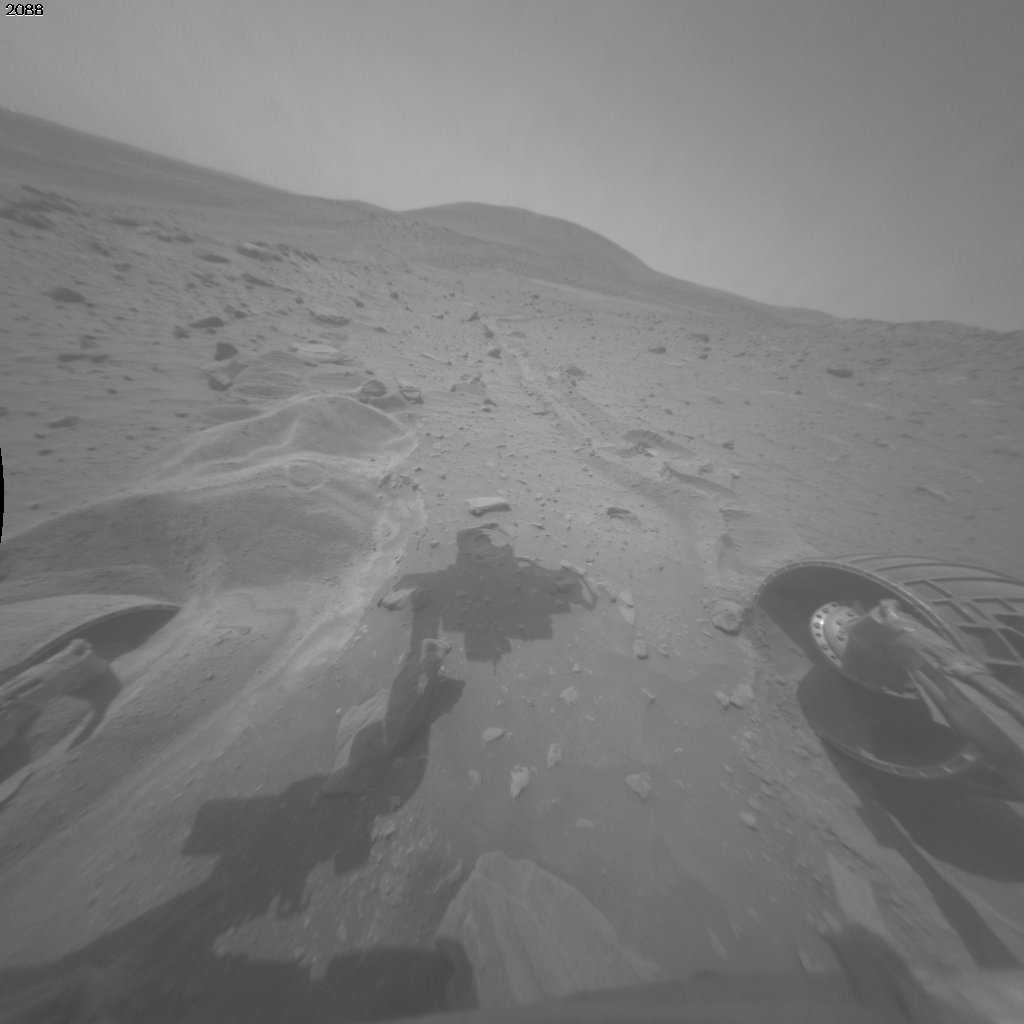

Movement from Spirit’s Second Extrication Drive

This blink comparison documents very slight forward movement of NASA’s Mars Exploration Rover Spirit during a drive on the rover’s 2,090th Martian day, or sol (Nov. 19, 2009).

The two wide-angle views are from the right-side eye of Spirit’s front hazard-avoidance camera, one taken on Sol 2088 (Nov. 17) and the other after the drive on Sol 2090. The most obvious change is in the position of the shadow of the rover arm, a change unrelated to the rover’s movement during the drive. The shadow is farther to the left on the “before” (Sol 2088) image than on the “after” (Sol 2090) image.

In the “after” image, Spirit’s left-front wheel has become slightly less buried in the soft soil in which the rover had become embedded about six months ago. The right-front wheel, which has not been usable for driving since 2006, has been pushed perceptibly forward by the drive. The amount of forward motion is less than one percent of the distance that would have been covered on firm ground by the amount of wheel rotation commanded in the drive.

The Sol 2090 drive was the second drive commanded after the rover team spent months using Earthbound testing and analysis to develop a strategy for attempting to drive Spirit out of this soft-soil site, called “Troy.” Extrication drives are expected to make slow, if any, progress in coming weeks, and the probability of success in escaping from Troy is uncertain.

Credit: NASA/JPL-Caltech